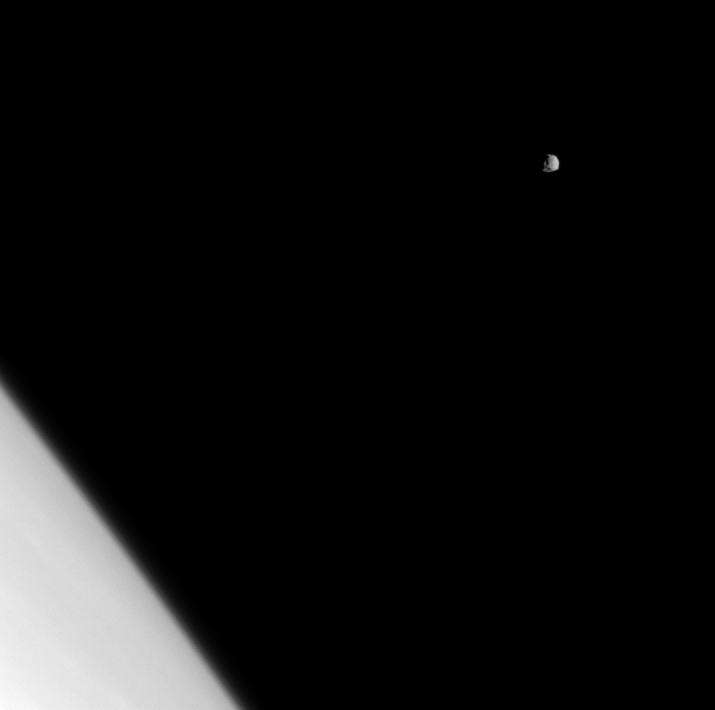

Belittled Moon

The battered moon Epimetheus is dwarfed by Saturn in this image which shows a fraction of the planet’s northern hemisphere.

This view looks toward the trailing hemisphere of Epimetheus (113 kilometers, or 70 miles across). The image was taken in visible light with the Cassini spacecraft narrow-angle camera on April 10, 2009. The view was acquired at a distance of approximately 1 million kilometers (621,000 miles) from Epimetheus and at a Sun-Epimetheus-spacecraft, or phase, angle of 42 degrees. Image scale is 6 kilometers (4 miles) per pixel.

The Cassini-Huygens mission is a cooperative project of NASA, the European Space Agency and the Italian Space Agency. The Jet Propulsion Laboratory, a division of the California Institute of Technology in Pasadena, manages the mission for NASA’s Science Mission Directorate, Washington, D.C. The Cassini orbiter and its two onboard cameras were designed, developed and assembled at JPL. The imaging operations center is based at the Space Science Institute in Boulder, Colo.

Credit: NASA/JPL/Space Science Institute